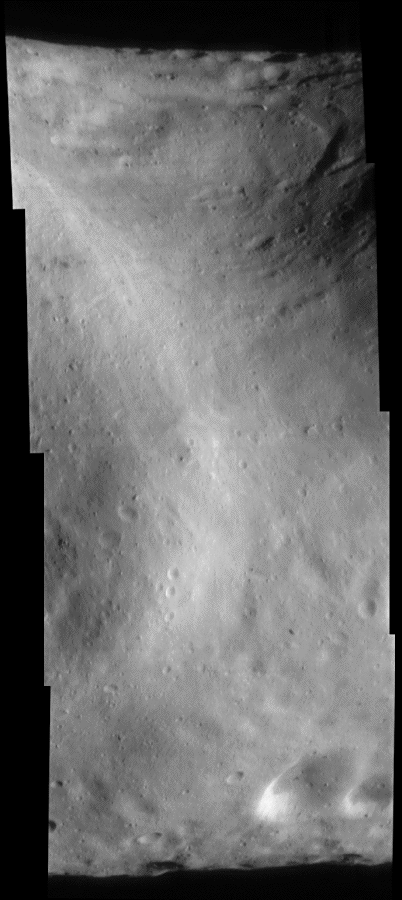

Under the Saddle

NEAR Shoemaker took the four images in this mosaic on September 9, 2000, from an altitude of about 100 kilometers (62 miles). NEAR Shoemaker’s current orbit affords a global look at Eros much like earlier in the mission, but from a more southerly perspective. The top of this mosaic shows Eros’ saddle, and curving around at upper right is the large bright-and-dark groove. The bright curved feature is a broad topographic rise separating the saddle region from the most boulder-rich area on the asteroid .

Built and managed by The Johns Hopkins University Applied Physics Laboratory, Laurel, Maryland, NEAR was the first spacecraft launched in NASA’s Discovery Program of low-cost, small-scale planetary missions. See the NEAR web page at http://near.jhuapl.edu/ for more details.

Credit: NASA/JPL/JHUAPL